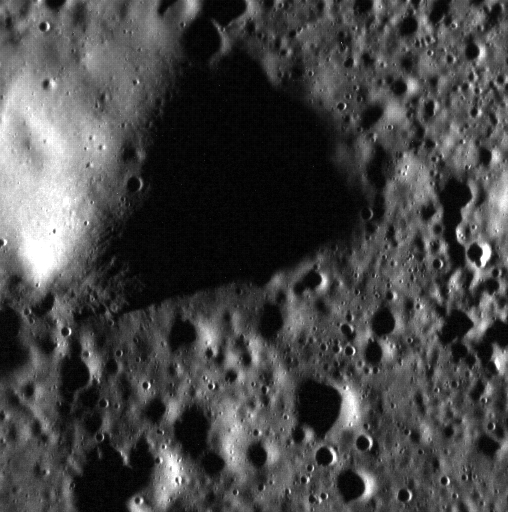

The Hills

This hill lies towards the edge of Mercury’s expansive northern plains. The Sun was low in the sky (high incidence angle) when this image was acquired, resulting in a shadow approximately 3.3 km (2 mi.) long. Using trigonometry and knowledge of the incidence angle, the height of the hill can be calculated: ~340 m (~0.2 mi.). This hill might be the remnants of an old crater rim that was subsequently flooded. North is to the right of this image.

This image was acquired as a high-resolution targeted observation. Targeted observations are images of a small area on Mercury’s surface at resolutions much higher than the 200-meter/pixel morphology base map. It is not possible to cover all of Mercury’s surface at this high resolution, but typically several areas of high scientific interest are imaged in this mode each week.

Date acquired: March 25, 2014
Image Mission Elapsed Time (MET): 38066727
Image ID: 6000245
Instrument: Narrow Angle Camera (NAC) of the Mercury Dual Imaging System (MDIS)
Center Latitude: 83.92°
Center Longitude: 242.3° E
Resolution: 13 meters/pixel
Scale: This image is approximately 7 km (4.3 mi.) across.
Incidence Angle: 84.0°
Emission Angle: 1.9°
Phase Angle: 82.0°

The MESSENGER spacecraft is the first ever to orbit the planet Mercury, and the spacecraft’s seven scientific instruments and radio science investigation are unraveling the history and evolution of the Solar System’s innermost planet. MESSENGER acquired over 150,000 images and extensive other data sets. MESSENGER is capable of continuing orbital operations until early 2015.

For information regarding the use of images, see the MESSENGER image use policy.

Credit: NASA/Johns Hopkins University Applied Physics Laboratory/Carnegie Institution of Washington